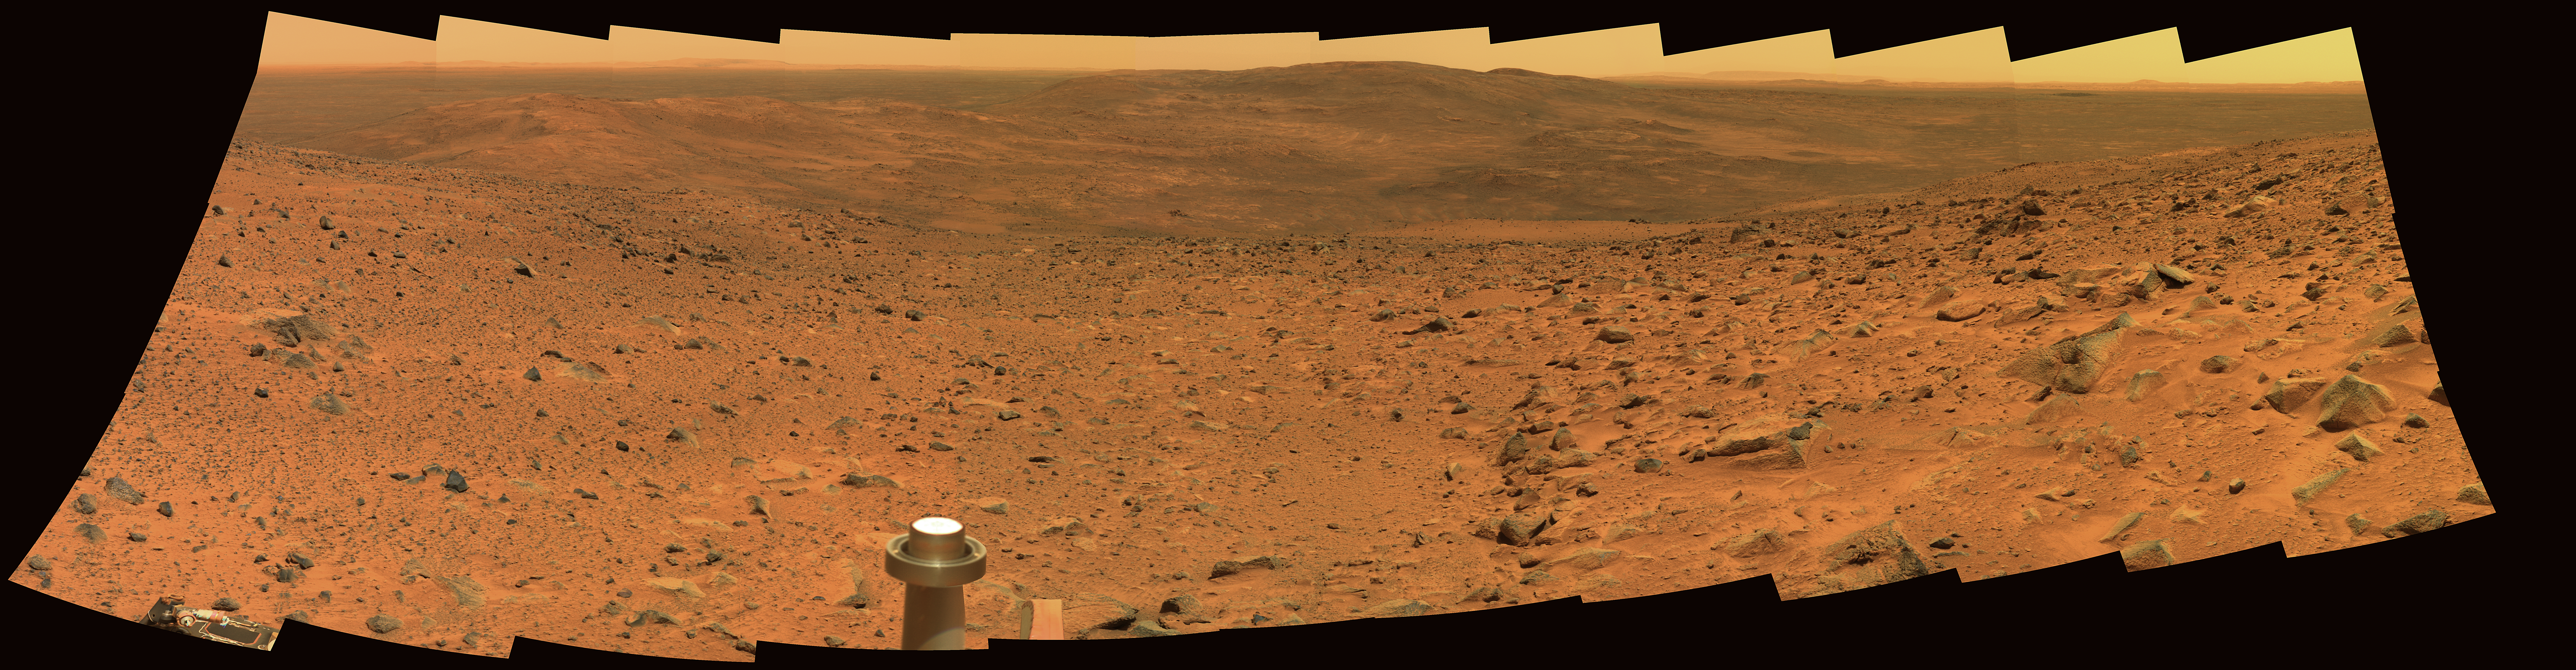

Sweeping View of the “Columbia Hills” and Gusev Crater (Approximate True Color)

Spirit took this panorama of images, covering a field of view just under 180 degrees from left to right, with the panoramic camera on Martian days (sols) 594, 595, and 597 (Sept. 4, 5, and 7, 2005) of its exploration of Gusev Crater on Mars. This is an approximately true-color rendering generated using the camera’s 750-nanometer, 530-nanometer, and 430-nanometer filters.

Credit: NASA/JPL-Caltech/Cornell